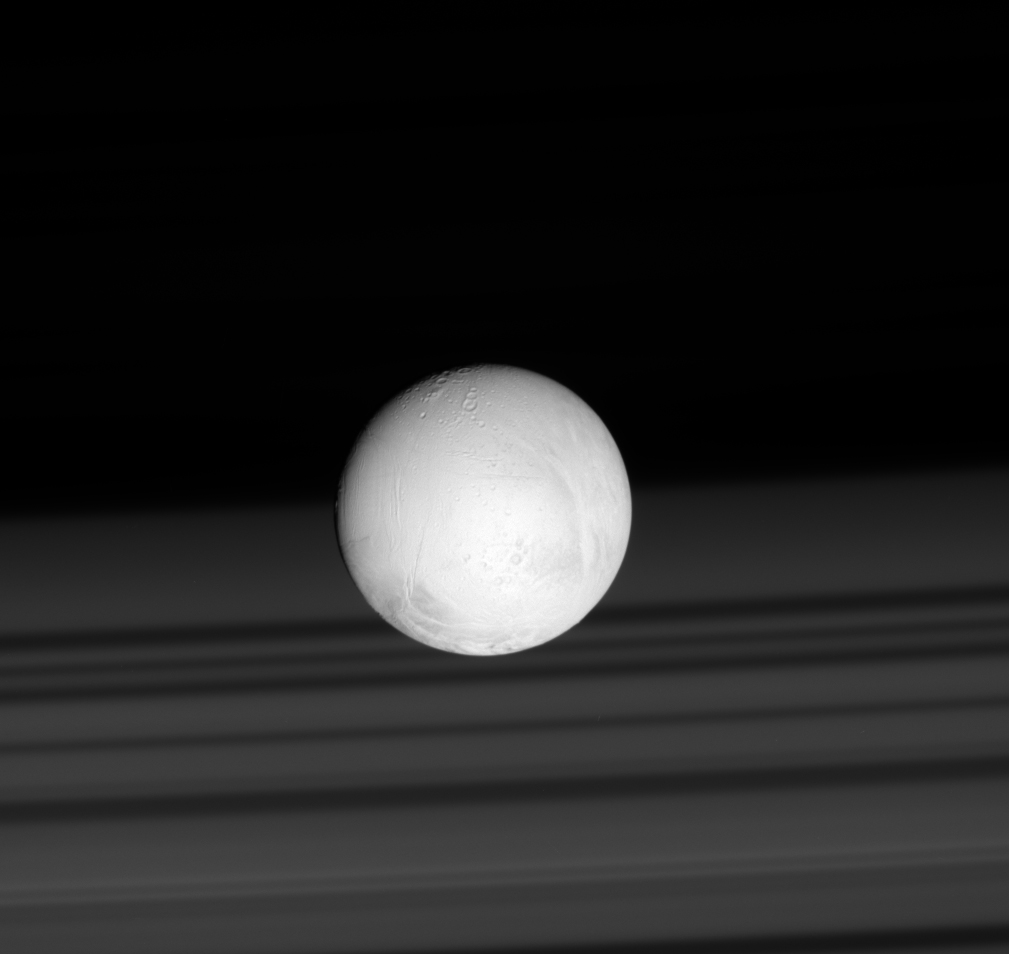

Taking a Shine to Enceladus

Saturn’s rings cast shadows on the planet’s cloud tops, providing a perfect backdrop for the brilliant sphere of Saturn’s moon Enceladus. The tiny world’s bright white surface results in part from a snow of material originating from the towering plume of icy particles at Enceladus’ south pole.

This image looks toward the leading side of Enceladus (504 kilometers, or 313 miles across). North is up.

The image was taken in visible light with the Cassini spacecraft’s narrow-angle camera on June 28, 2007. The view was acquired at a distance of approximately 281,000 kilometers (175,000 miles) from Enceladus. Image scale is about 2 kilometers (1 mile) per pixel.

The Cassini spacecraft ended its mission on Sept. 15, 2017

The Cassini mission is a cooperative project of NASA, ESA (the European Space Agency) and the Italian Space Agency. The Jet Propulsion Laboratory, a division of Caltech in Pasadena, manages the mission for NASA’s Science Mission Directorate, Washington. The Cassini orbiter and its two onboard cameras were designed, developed and assembled at JPL. The imaging operations center is based at the Space Science Institute in Boulder, Colorado.

Credit: NASA/JPL-Caltech/Space Science Institute